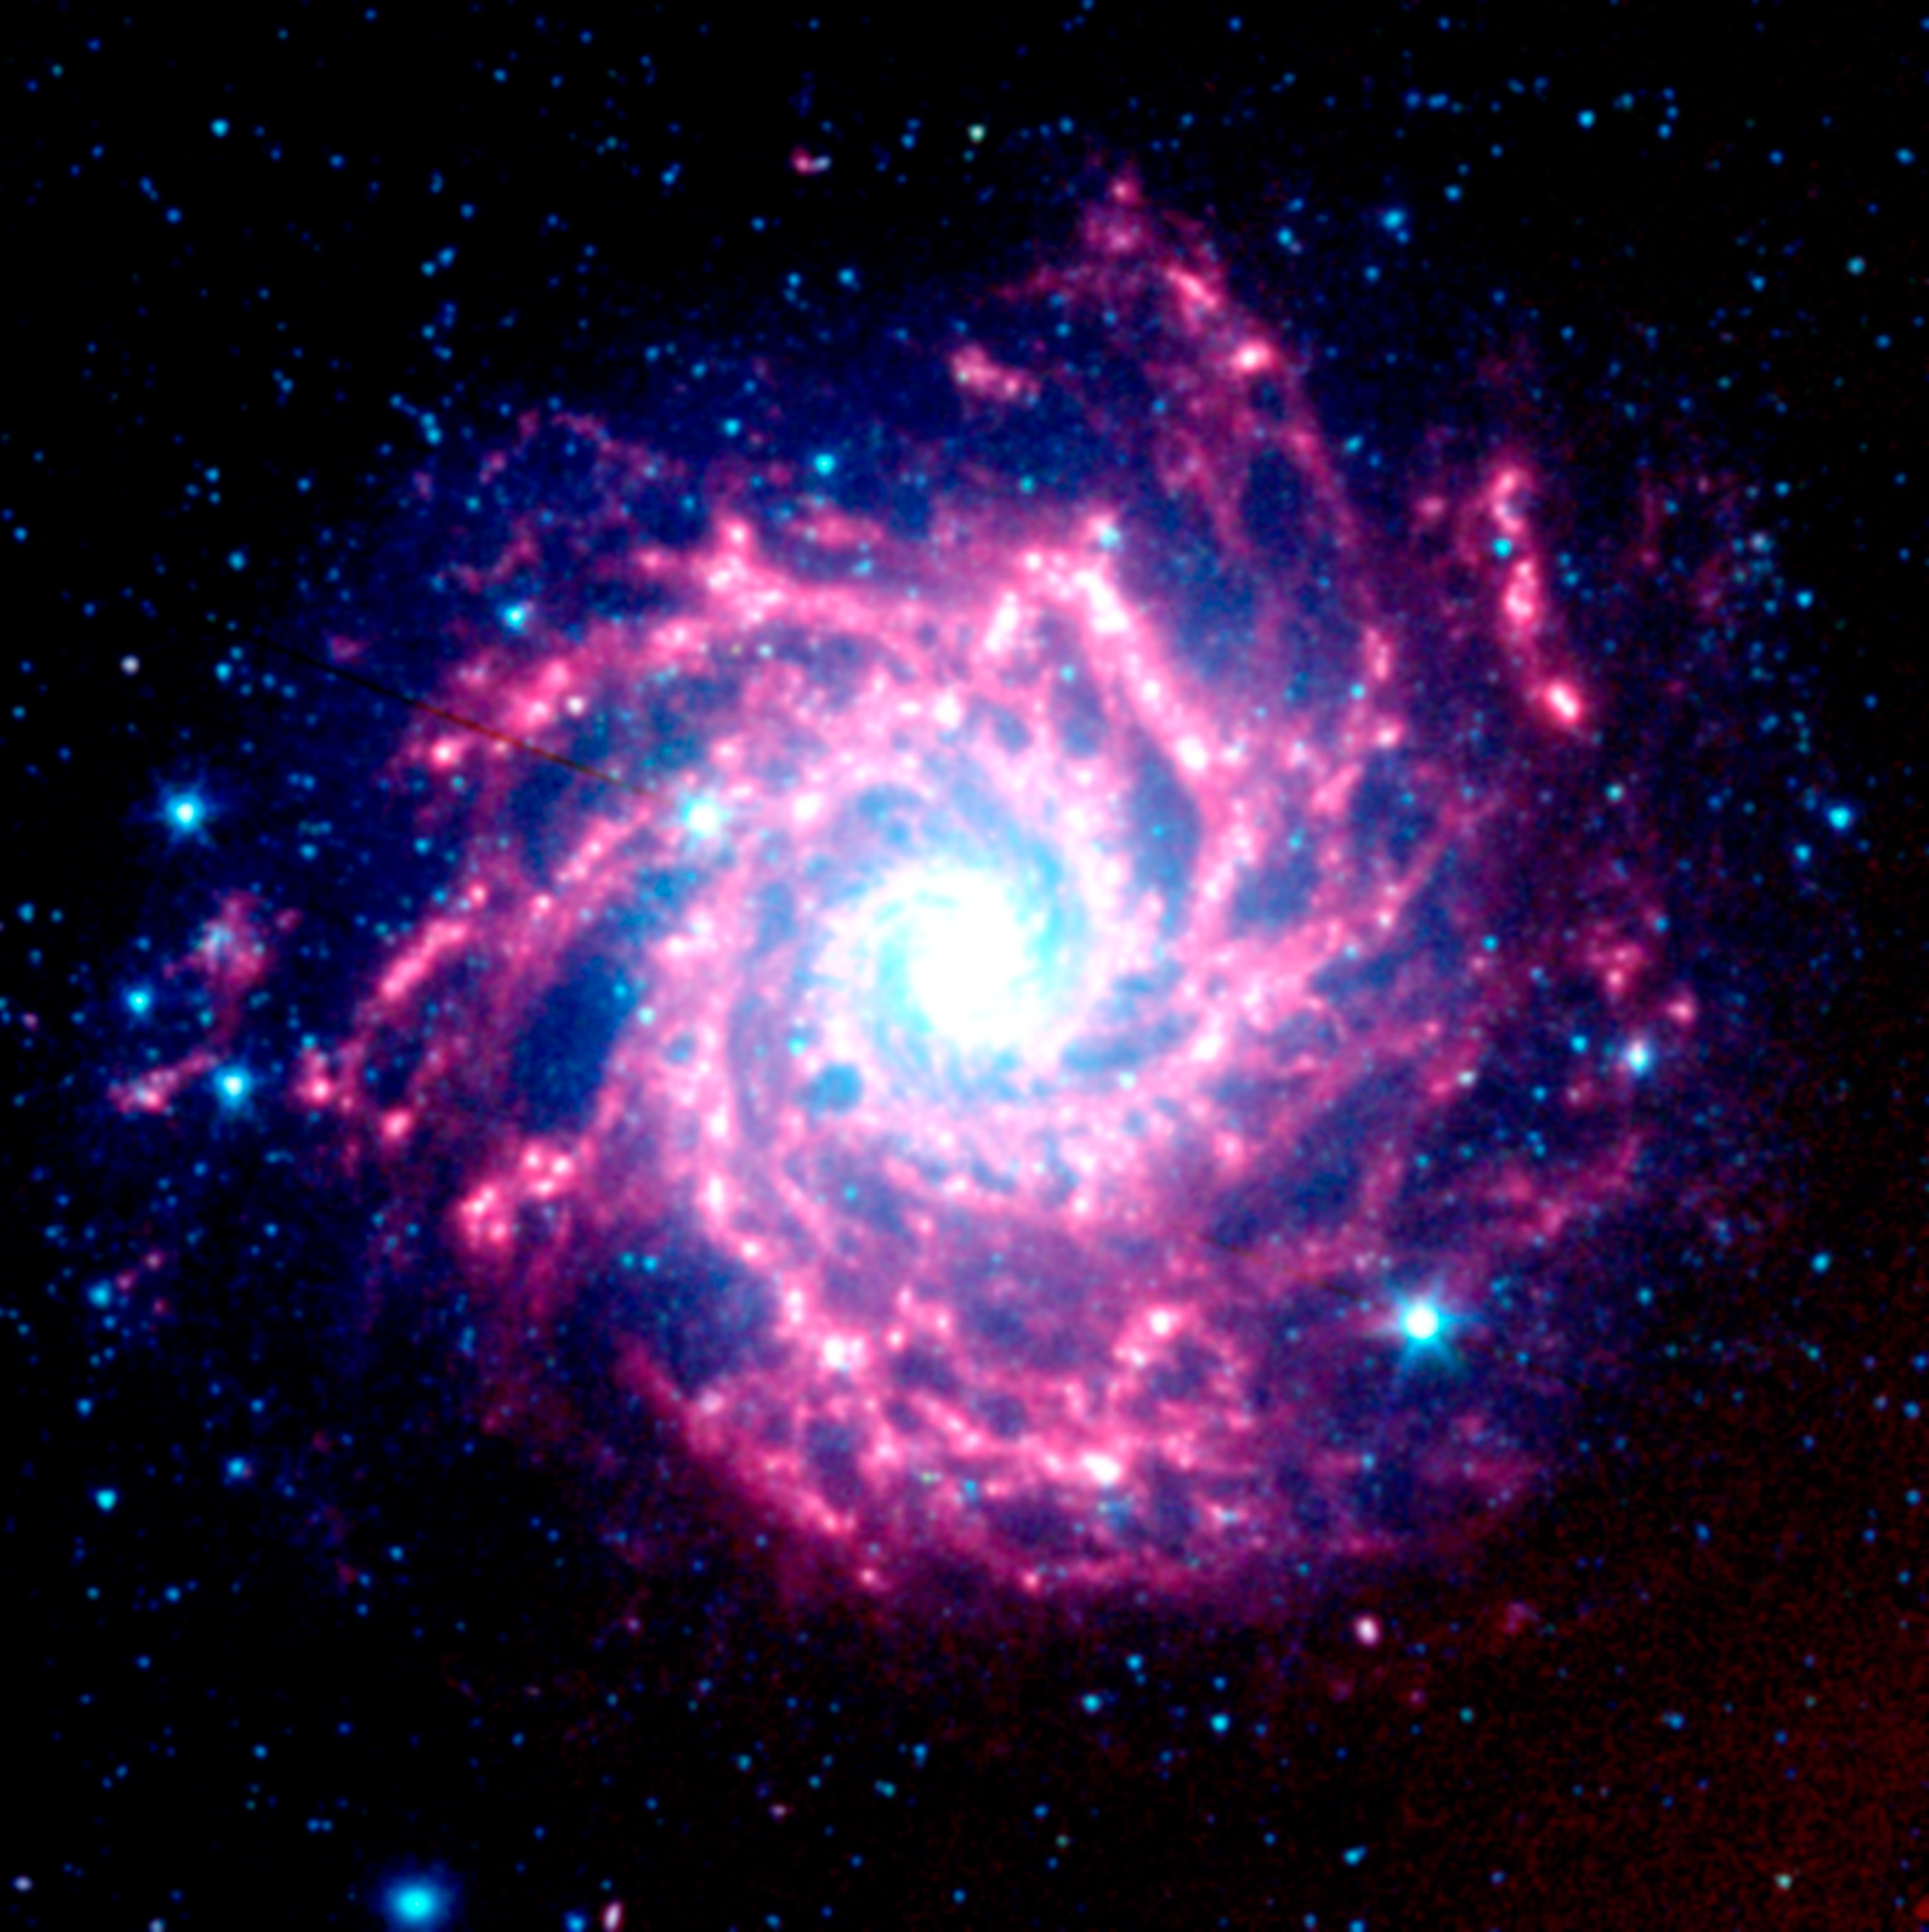

NASA's Spitzer Space Telescope View of M74

Astronomers using NASA's Spitzer Space Telescope have created this infrared image of the spiral galaxy M74, as seen by Spitzer's Infrared Array Camera. The blue dots represent hot gas and stars. The galaxy's cool dust is shown in red.

The image is an infrared composite, in which 3.6-micron light is blue, 4.5-micron light is green, and 8-micron light is red.

Credit: NASA/JPL-Caltech/B.E.K. Sugerman (STScI)